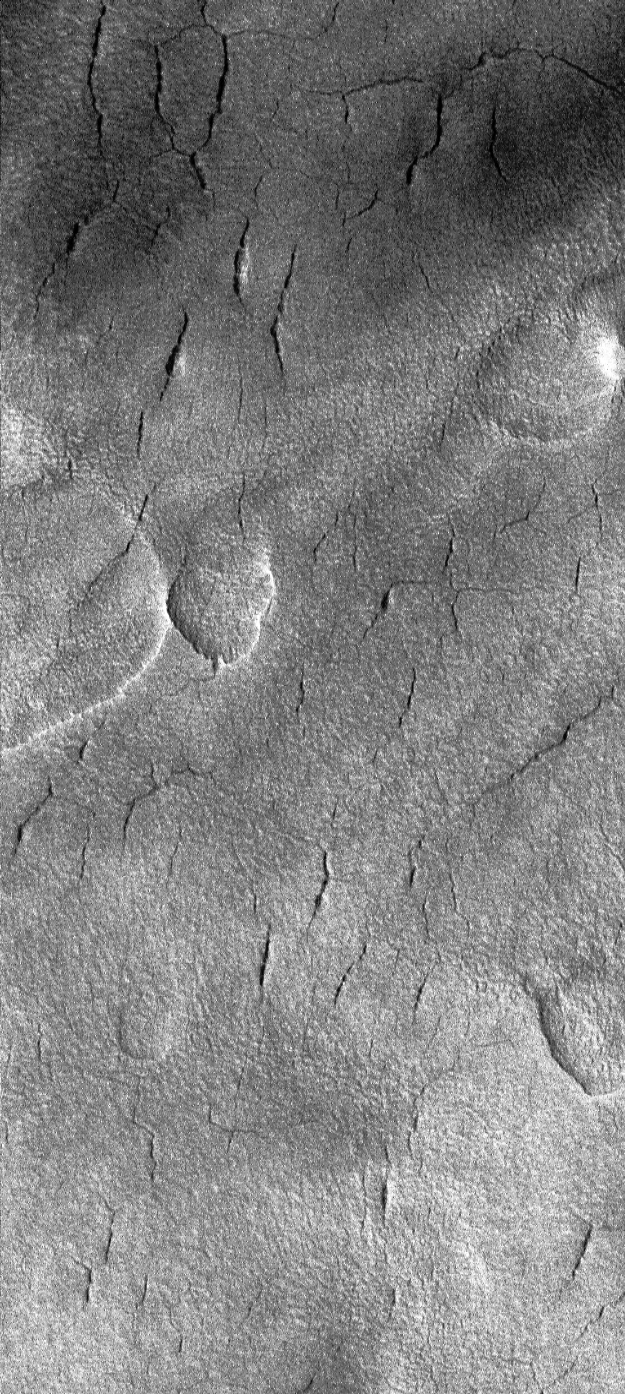

Cracks in Utopia

Many of the craters found on the northern plains of Mars have been partly filled or buried by some material (possibly sediment). The Mars Global Surveyor (MGS) Mars Orbiter Camera (MOC) image presented here (MOC2-136b, above left) shows a high-resolution view of a tiny portion of the floor of one of these northern plains craters. The crater, located in Utopia Planitia at 44°N, 258°W, is shown on the right (MOC2-136a) with a small white box to indicate the location of the MOC image. The MOC image reveals that the material covering the floor of this crater is cracked and pitted. The origin and source of material that has been deposited in this crater is unknown.

The MOC image was acquired in June 1999 and covers an area only 1.1 kilometers (0.7 miles) wide at a resolution of 1.8 meters (6 feet) per pixel. The context picture is a mosaic of Viking 2 orbiter images 010B53 and 010B55, taken in 1976. Both images are illuminated from the left.

Malin Space Science Systems and the California Institute of Technology built the MOC using spare hardware from the Mars Observer mission. MSSS operates the camera from its facilities in San Diego, CA. The Jet Propulsion Laboratory’s Mars Surveyor Operations Project operates the Mars Global Surveyor spacecraft with its industrial partner, Lockheed Martin Astronautics, from facilities in Pasadena, CA and Denver, CO.

Credit: NASA/JPL/MSSS